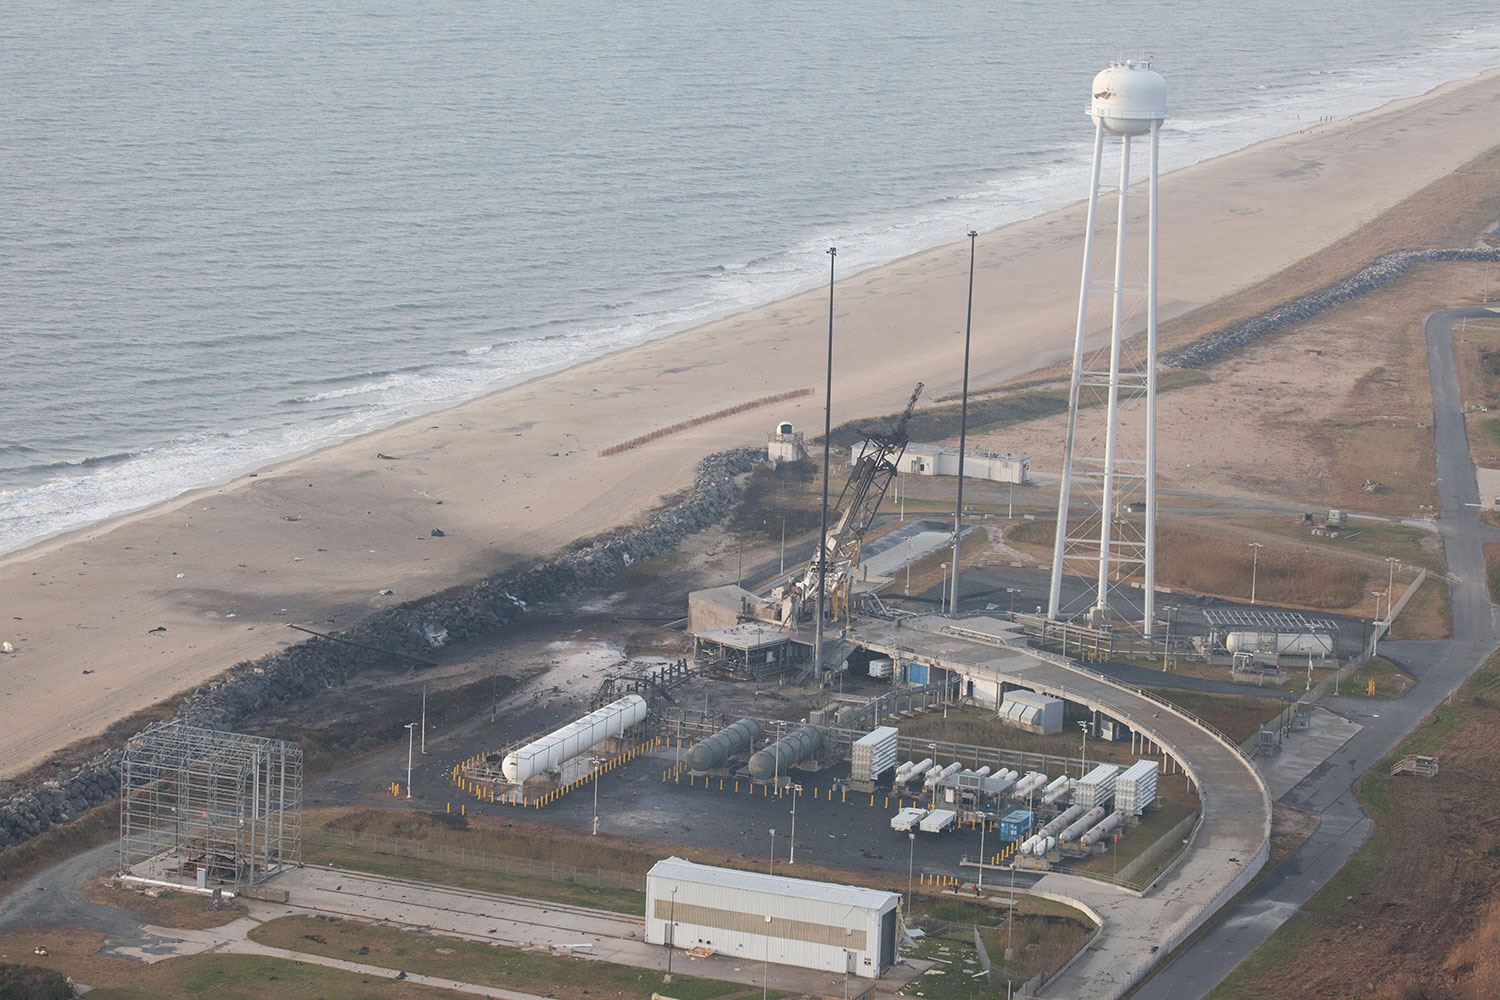

NASA’s Wallops Flight Facility Completes Initial Assessment after Orbital Launch Mishap

An aerial view of the Wallops Island launch facilities taken by the Wallops Incident Response Team Oct. 29 following the failed launch attempt of Orbital Science Corp.'s Antares rocket Oct. 28. --- The Wallops Incident Response Team completed today an initial assessment of Wallops Island, Virginia, following the catastrophic failure of Orbital Science Corp.’s Antares rocket shortly after liftoff at 6:22 p.m. EDT Tuesday, Oct. 28, from Pad 0A of the Mid-Atlantic Regional Spaceport at NASA’s Wallops Flight Facility in Virginia. “I want to praise the launch team, range safety, all of our emergency responders and those who provided mutual aid and support on a highly-professional response that ensured the safety of our most important resource -- our people,” said Bill Wrobel, Wallops director. “In the coming days and weeks ahead, we'll continue to assess the damage on the island and begin the process of moving forward to restore our space launch capabilities. There's no doubt in my mind that we will rebound stronger than ever.” The initial assessment is a cursory look; it will take many more weeks to further understand and analyze the full extent of the effects of the event. A number of support buildings in the immediate area have broken windows and imploded doors. A sounding rocket launcher adjacent to the pad, and buildings nearest the pad, suffered the most severe damage. At Pad 0A the initial assessment showed damage to the transporter erector launcher and lightning suppression rods, as well as debris around the pad. The Wallops team also met with a group of state and local officials, including the Virginia Department of Environmental Quality, the Virginia Department of Emergency Management, the Virginia Marine Police, and the U.S. Coast Guard. The Wallops environmental team also is conducting assessments at the site. Preliminary observations are that the environmental effects of the launch failure were largely contained within the southern third of Wallops Island, in the area immediately adjacent to the pad. Immediately after the incident, the Wallops’ industrial hygienist collected air samples at the Wallops mainland area, the Highway 175 causeway, and on Chincoteague Island. No hazardous substances were detected at the sampled locations. Additional air, soil and water samples will be collected from the incident area as well as at control sites for comparative analysis. The Coast Guard and Virginia Marine Resources Commission reported today they have not observed any obvious signs of water pollution, such as oil sheens. Furthermore, initial assessments have not revealed any obvious impacts to fish or wildlife resources. The Incident Response Team continues to monitor and assess. Following the initial assessment, the response team will open the area of Wallops Island, north of the island flagpole opposite of the launch pad location, to allow the U.S. Navy to return back to work. Anyone who finds debris or damage to their property in the vicinity of the launch mishap is cautioned to stay away from it and call the Incident Response Team at 757-824-1295.

Credit: NASA/Terry Zaperach